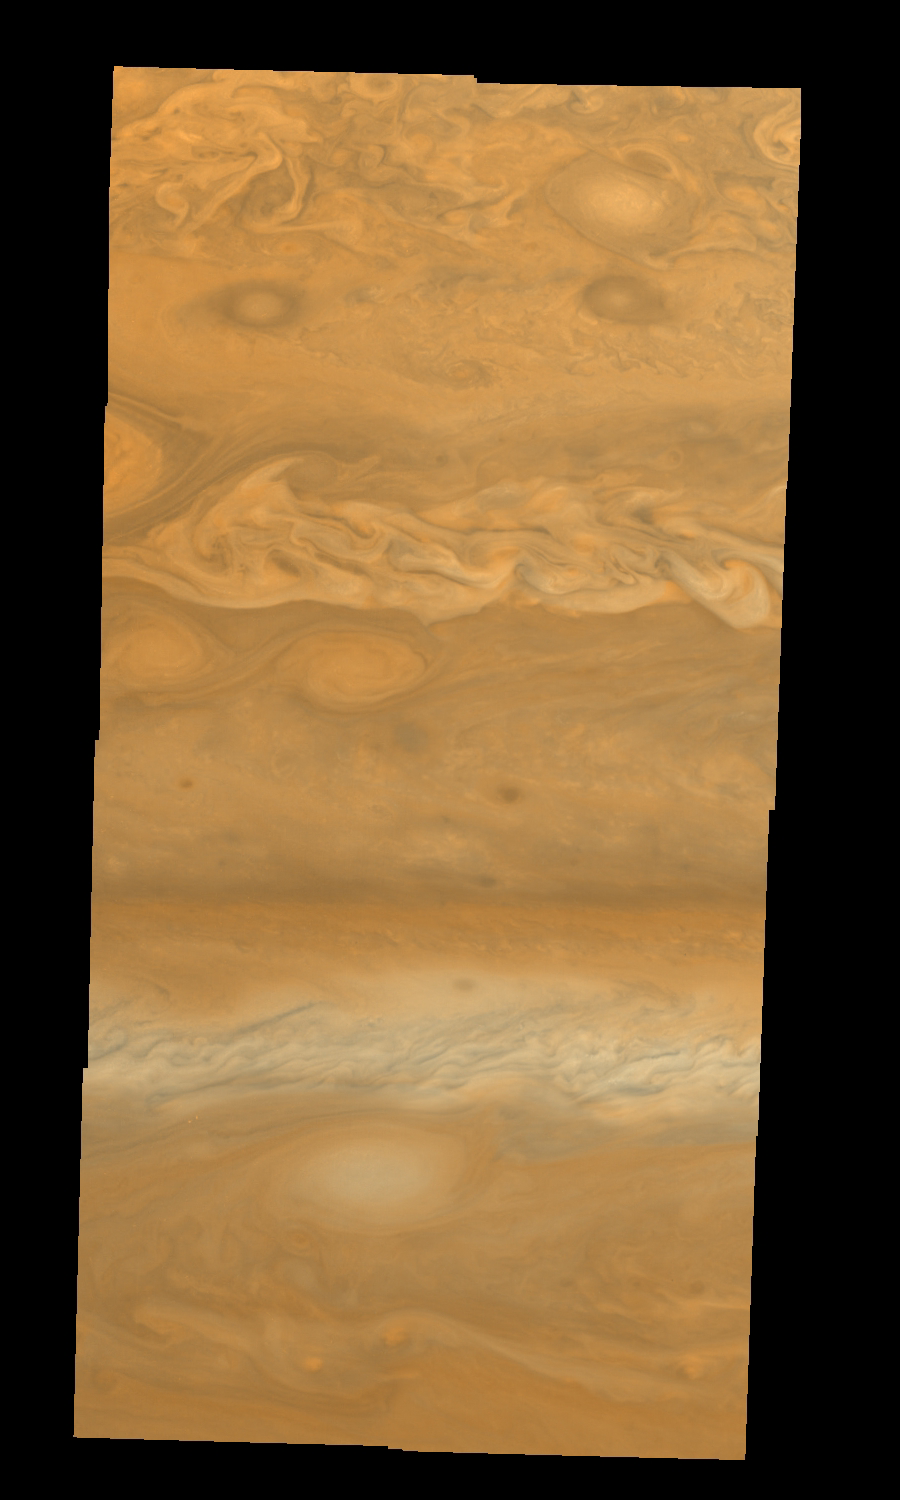

Jupiter’s Northern Hemisphere in True Color (Time Set 1)

Mosaic of Jupiter’s northern hemisphere between 10 and 50 degrees latitude. Jupiter’s atmospheric circulation is dominated by alternating eastward and westward jets from equatorial to polar latitudes. The direction and speed of these jets in part determine the color and texture of the clouds seen in this mosaic. Also visible are several other common Jovian cloud features, including large white ovals, bright spots, dark spots, interacting vortices, and turbulent chaotic systems. The north-south dimension of each of the two interacting vortices in the upper half of the mosaic is about 3500 kilometers. This mosaic combines the violet (410 nanometers) and near infrared continuum (756 nanometers) filter images to create a mosaic similar to how Jupiter would appear to human eyes. Differences in coloration are due to the composition and abundance of trace chemicals in Jupiter’s atmosphere.

North is at the top. The images are projected on a sphere, with features being foreshortened towards the north. The smallest resolved features are tens of kilometers in size. These images were taken on April 3, 1997, at a range of 1.4 million kilometers by the Solid State Imaging system (CCD) on NASA’s Galileo spacecraft.

The Jet Propulsion Laboratory, Pasadena, CA manages the mission for NASA’s Office of Space Science, Washington, DC.

Credit: NASA/JPL-Caltech